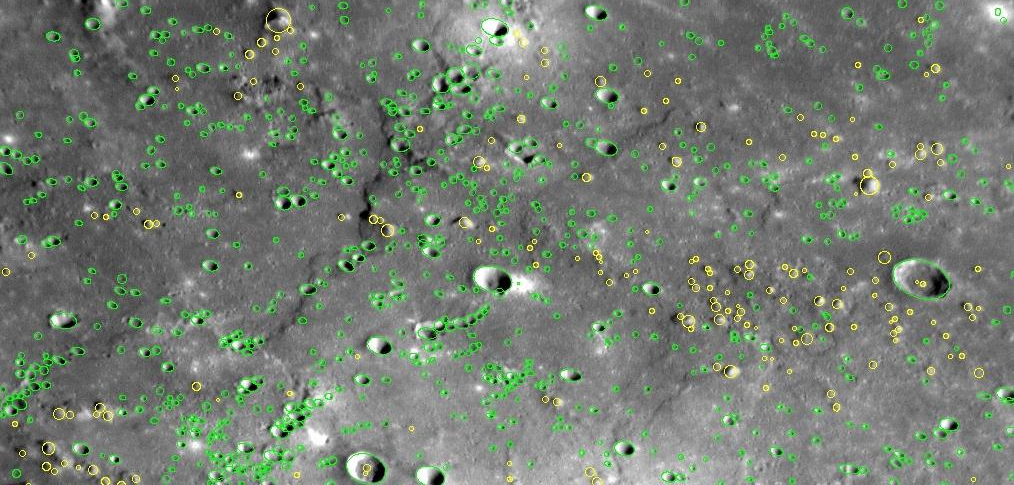

Counting Mercury’s Craters

On January 14, 2008, MESSENGER flew by Mercury and snapped images of a large portion of the surface that had not been previously seen by spacecraft. Ever since the first images were received back on Earth one day later, January 15, MESSENGER team members have been closely examining and studying this “new” terrain with great interest and excitement.

One of many investigations underway includes identifying and measuring the impact craters on these previously unseen regions. The density of craters on the surface of a planet can be used to indicate the relative age of different places on the surface; the more craters the surface has accumulated, the older the surface. By counting craters on different areas of Mercury’s surface, a relative geologic history of the planet can be constructed, indicating which surfaces formed first and which formed later. However, this process is also time consuming; Mercury has a lot of craters! This image shows just a portion (276 kilometers, or 172 miles, wide) of one frame taken with the Narrow Angle Camera (NAC) of the Mercury Dual Imaging System (MDIS). In this image alone, 763 craters have been identified and measured (shown in green) along with 189 hills (shown in yellow). Altogether, 491 frames were taken by the NAC to create high-resolution mosaics of Mercury’s surface.

Of course, simply counting the craters is not enough. Each crater has to be measured and classified to fully interpret the differences in crater density. Many small craters form as “secondaries,” as clumps of material ejected from a “primary” crater re-impact the surface in the regions surrounding the primary. In order to learn about the history of asteroid and comet impacts on Mercury, scientists have to distinguish between the primary and secondary craters. Once many more craters are measured, MESSENGER researchers will have new insights into the geological history of Mercury.

Image Mission Elapsed Time (MET): 108826672

These images are from MESSENGER, a NASA Discovery mission to conduct the first orbital study of the innermost planet, Mercury. For information regarding the use of images, see the MESSENGER image use policy.

Credit: NASA/Johns Hopkins University Applied Physics Laboratory/Carnegie Institution of Washington